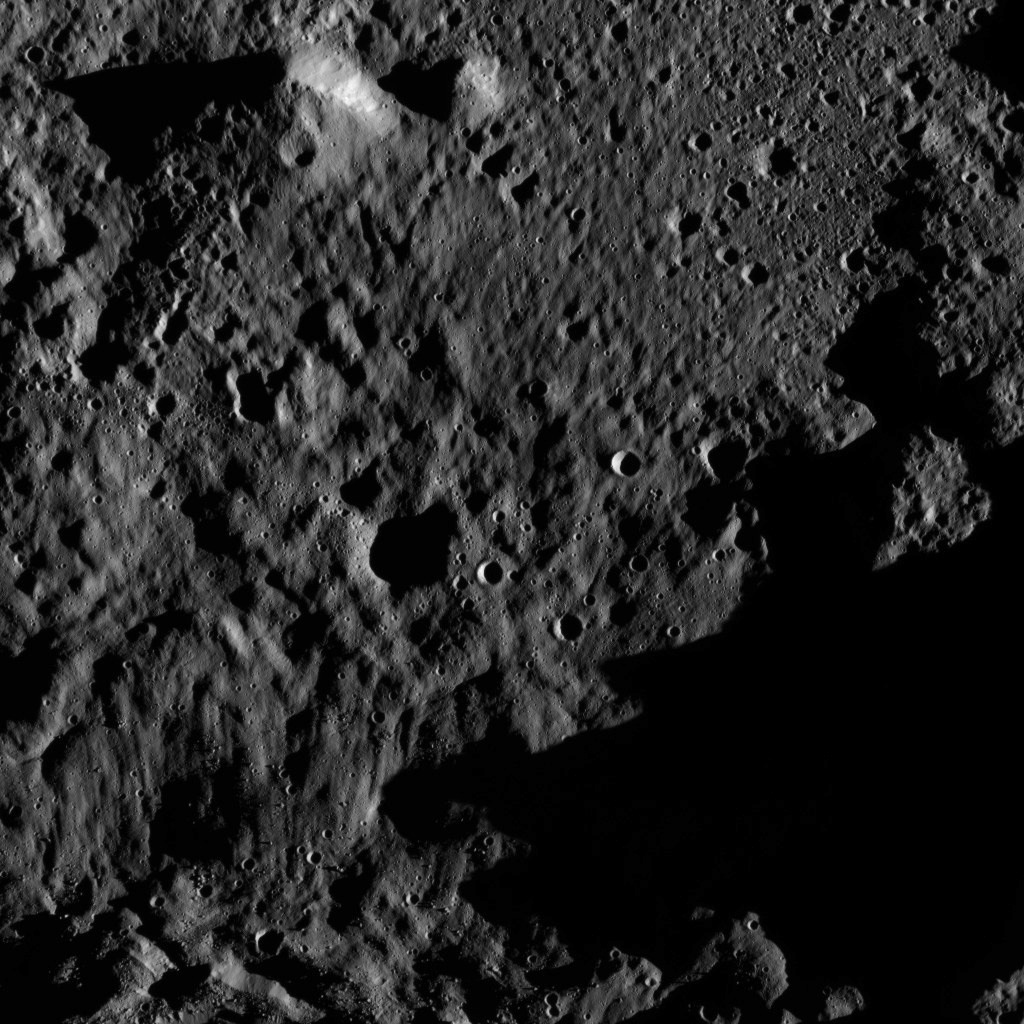

Dawn LAMO Image 186

This view from NASA’s Dawn spacecraft shows an area within the floor of the Mondamin impact basin, which lies in the southern hemisphere of Ceres. Mondamin Crater is about 78 miles (126 kilometers) in diameter.

Dawn took this image on June 3, 2016, from its low-altitude mapping orbit, at a distance of about 240 miles (385 kilometers) above the surface. The image resolution is 120 feet (35 meters) per pixel.

Dawn’s mission is managed by JPL for NASA’s Science Mission Directorate in Washington. Dawn is a project of the directorate’s Discovery Program, managed by NASA’s Marshall Space Flight Center in Huntsville, Alabama. UCLA is responsible for overall Dawn mission science. Orbital ATK, Inc., in Dulles, Virginia, designed and built the spacecraft. The German Aerospace Center, the Max Planck Institute for Solar System Research, the Italian Space Agency and the Italian National Astrophysical Institute are international partners on the mission team.

Credit: NASA/JPL-Caltech/UCLA/MPS/DLR/IDA